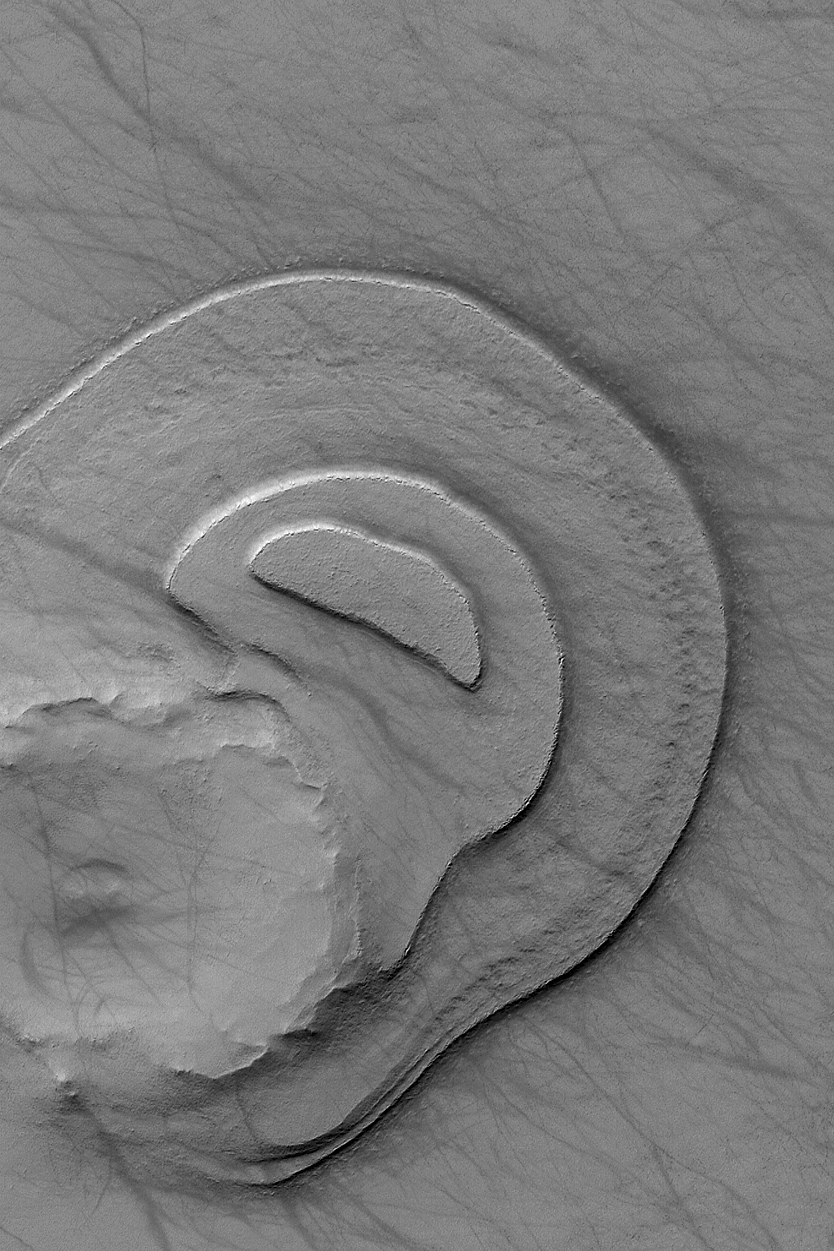

Layered Remnant

28 January 2004
This southern summer Mars Global Surveyor (MGS) Mars Orbiter Camera (MOC) image shows a remnant of layered sedimentary material that was once much more extensive, covering a vast intercrater area near 69.1°S, 207.5°W. These layers have been protected from being completely removed by erosion, in part, because of the ancient meteor impact crater located at the lower left. The dark lines that squiggle and streak across this scene were most likely formed by passing dust devils that disrupted or removed some of the thin layer of dust coating this terrain. The picture covers an area approximately 3 km (1.9 mi) wide; sunlight illuminates the scene from the upper left.

Credit: NASA/JPL/Malin Space Science Systems